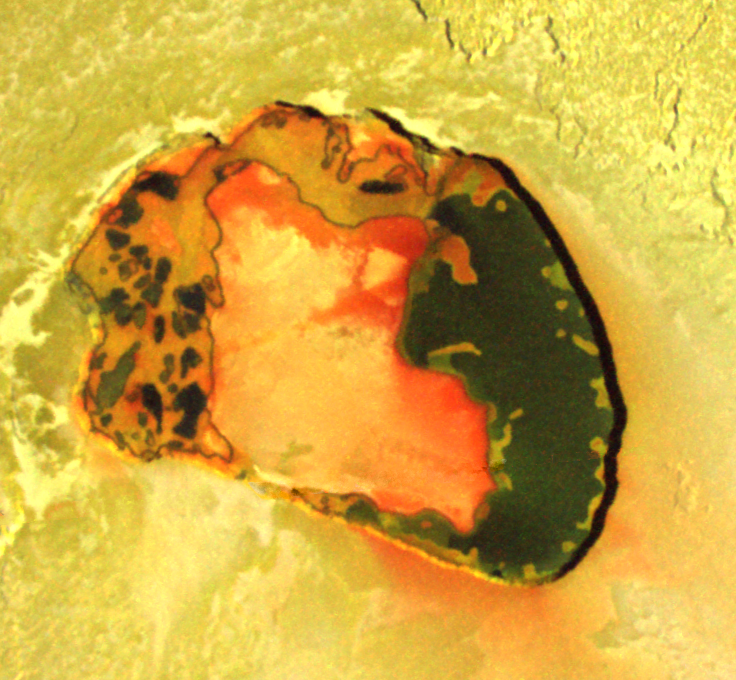

Colorful Tupan Patera, Io

Wonderful colors in a volcanic crater named Tupan Patera on Jupiter’s moon Io, as seen in this image from NASA’s Galileo spacecraft, show varied results of lava interacting with sulfur-rich materials.

The colorfulness of the image is only slightly enhanced from what the human eye would see on the scene. The red in the image includes a small amount of infrared energy. Tupan Patera, named after a Brazilian thunder god, was seen as an active hot spot in earlier Galileo observations, but those low-resolution views did not show details of volcanic activity. This image taken in October 2001 at a resolution of 135 meters (443 feet) per picture element reveals the complex nature of the crater.

Tupan is now clearly shown to be a volcanic depression, about 75 kilometers (47 miles) across, surrounded by cliffs about 900 meters (3000 feet) tall. In the center is a large area that must be higher than the rest of the crater floor because it has not been covered by the dark lavas. Much of the area is coated with a diffuse red deposit that Galileo scientists believe has condensed from sulfur gas escaping from volcanic vents. The floor of Tupan is covered with a surreal pattern of dark black, green, red, and yellow materials. The black material is recent, still-warm lava. The yellow is presumed to be a mix of sulfurous compounds, and the green appears to form where red sulfur has interacted with the dark lavas. While Galileo scientists have found previous evidence for both molten sulfur and molten rock on Io, this image shows the best evidence to date of chemical reactions taking place between the two.

The intermingled patches of sulfur and lava are difficult to explain. The yellowish sulfur may be melting from within the crater walls over solidified but warm lava. The sulfur may boil away from the areas too hot for liquid sulfur to sit on, leaving patches where the dark lava is still visible.

North is to the top of the image and the Sun illuminates the surface from the upper right.

The Jet Propulsion Laboratory, a division of the California Institute of Technology in Pasadena, manages the Galileo mission for NASA’s Office of Space Science, Washington, D.C.

Credit: NASA/JPL/University of Arizona